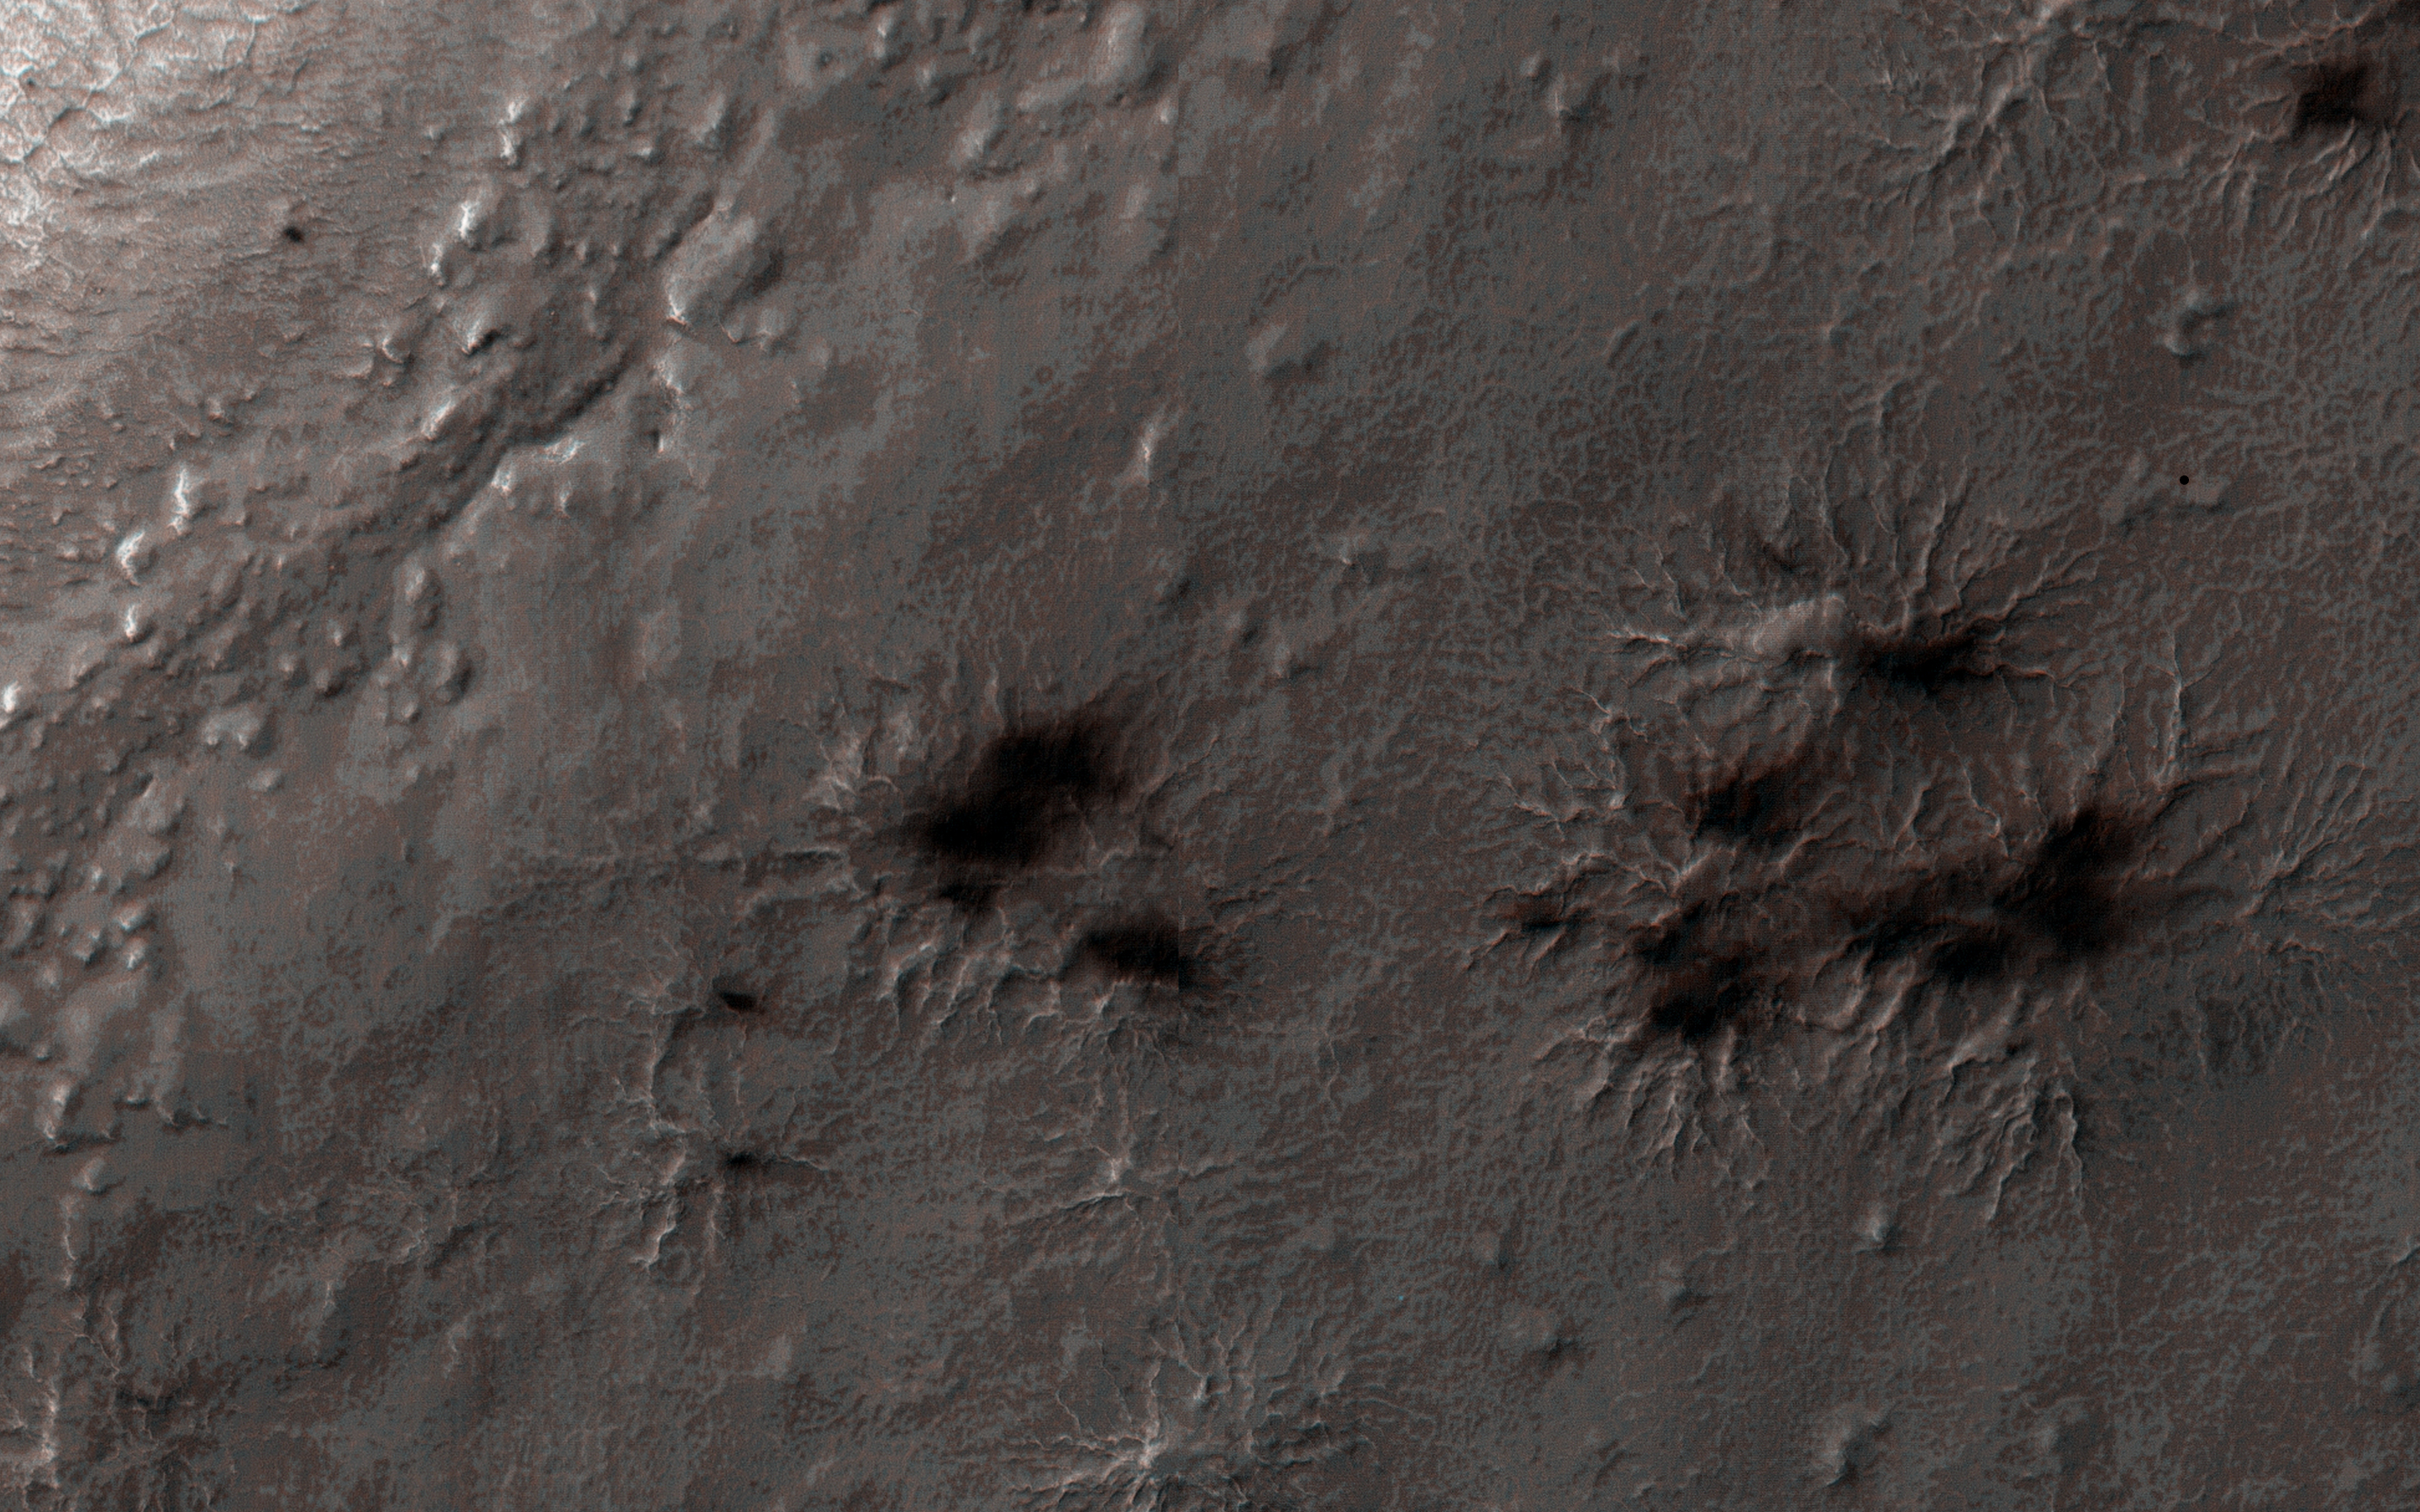

Spring in Inca City I

Every winter a layer of carbon dioxide ice-or, dry ice-condenses in the Southern polar region, forming a seasonal polar cap less than 1 meter deep. Early in the spring the ice layer begins to sublimate (going directly from a solid to gas) from the top and bottom of the ice layer. Under the ice gas pressure builds up until a weak spot in the ice layer ruptures. The gas rushes out and as it escapes it erodes a bit of the surface.

Fine particles are carried by the gas to the top of the ice and then fall out in fan-shaped deposits. The direction of the fan shows the direction either of the wind or down the slope. If the wind is not blowing a dark blotch settles around the spot the gas escaped.

This region is known informally as Inca City, and it has a series of distinctive ridges. On the floor between the ridges are radially organized channels, known colloquially as spiders, more formally called “araneiforms.” The channels have been carved in the surface over many years by the escaping pressurized gas. Every spring they widen just a bit.

This was the first image to be acquired after the sun rose on Inca City, marking the end to polar night. A few fans are visible emerging from the araneiforms.

HiRISE is one of six instruments on NASA’s Mars Reconnaissance Orbiter. The University of Arizona, Tucson, operates HiRISE, which was built by Ball Aerospace & Technologies Corp., Boulder, Colorado. NASA’s Jet Propulsion Laboratory, a division of the California Institute of Technology in Pasadena, manages the Mars Reconnaissance Orbiter Project for NASA’s Science Mission Directorate, Washington.

Credit: NASA/JPL-Caltech/University of Arizona